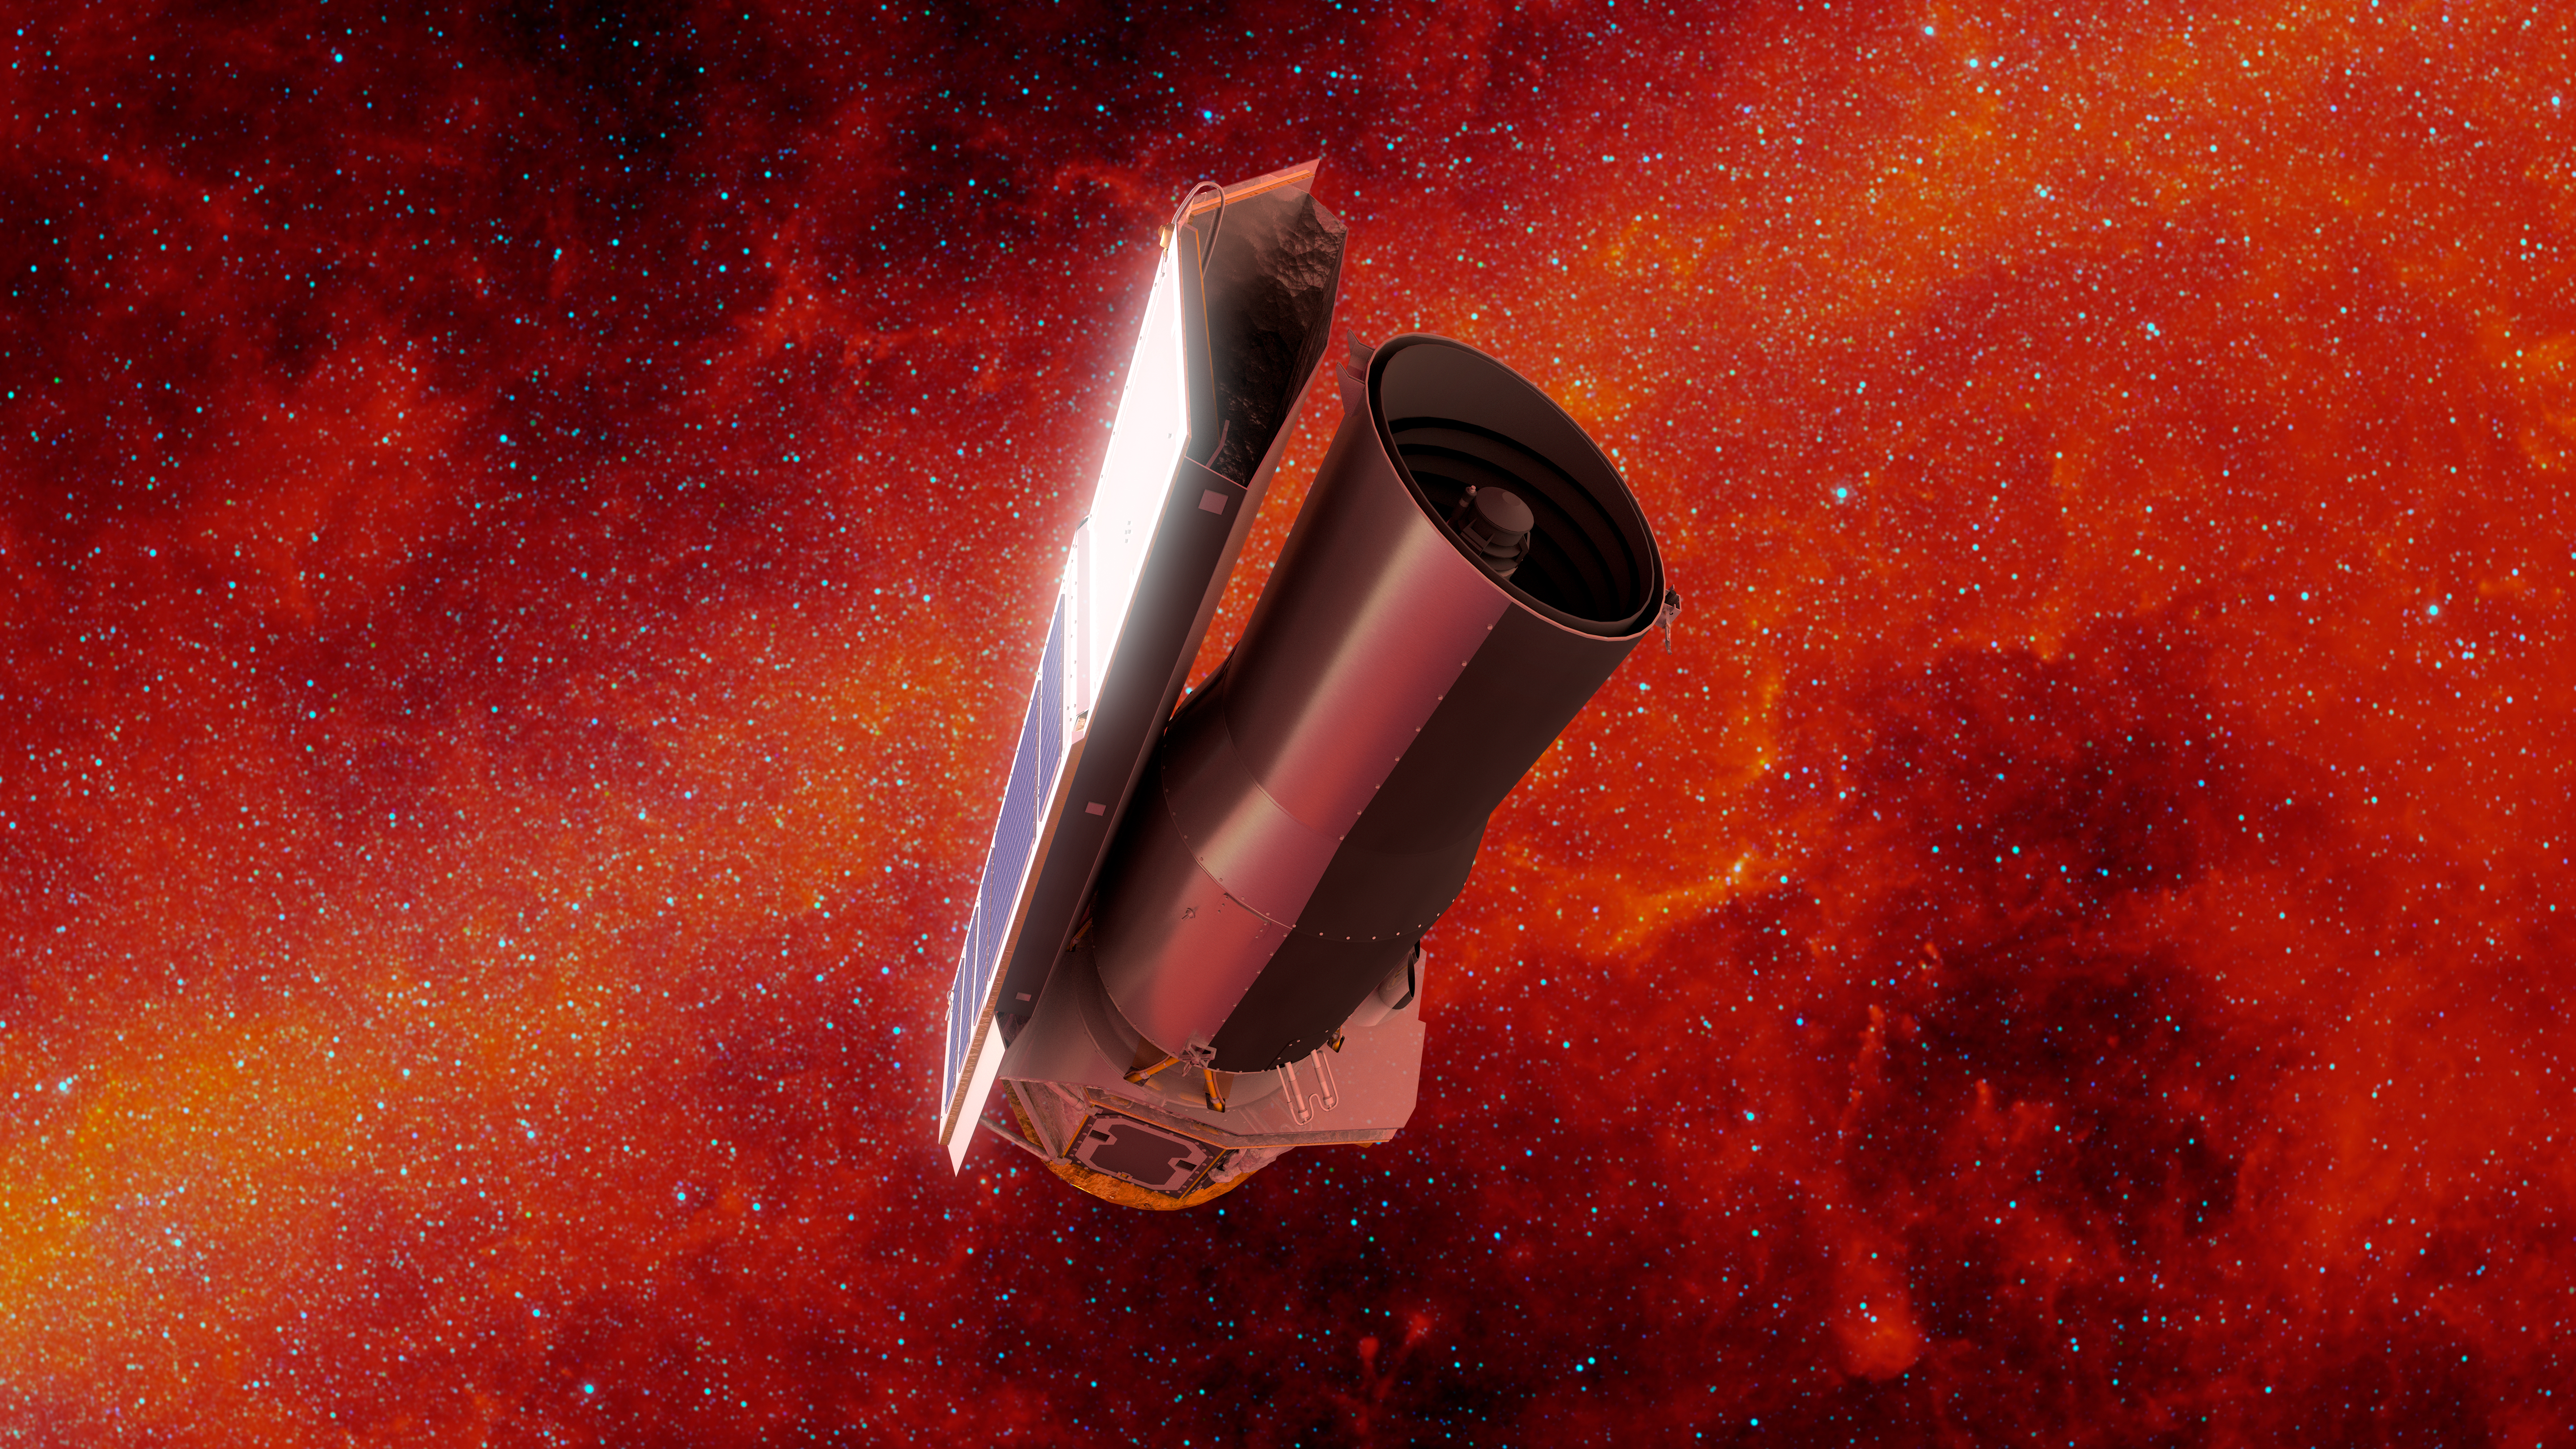

Spitzer Space Telescope (Illustration)

In this artist’s rendering of NASA’s Spitzer Space Telescope in space, the background is shown in infrared light.

NASA’s Jet Propulsion Laboratory, Pasadena, Calif., manages the Spitzer Space Telescope mission for NASA’s Science Mission Directorate, Washington. Science operations are conducted at the Spitzer Science Center at the California Institute of Technology, also in Pasadena. Caltech manages JPL for NASA.

Credit: NASA/JPL-Caltech